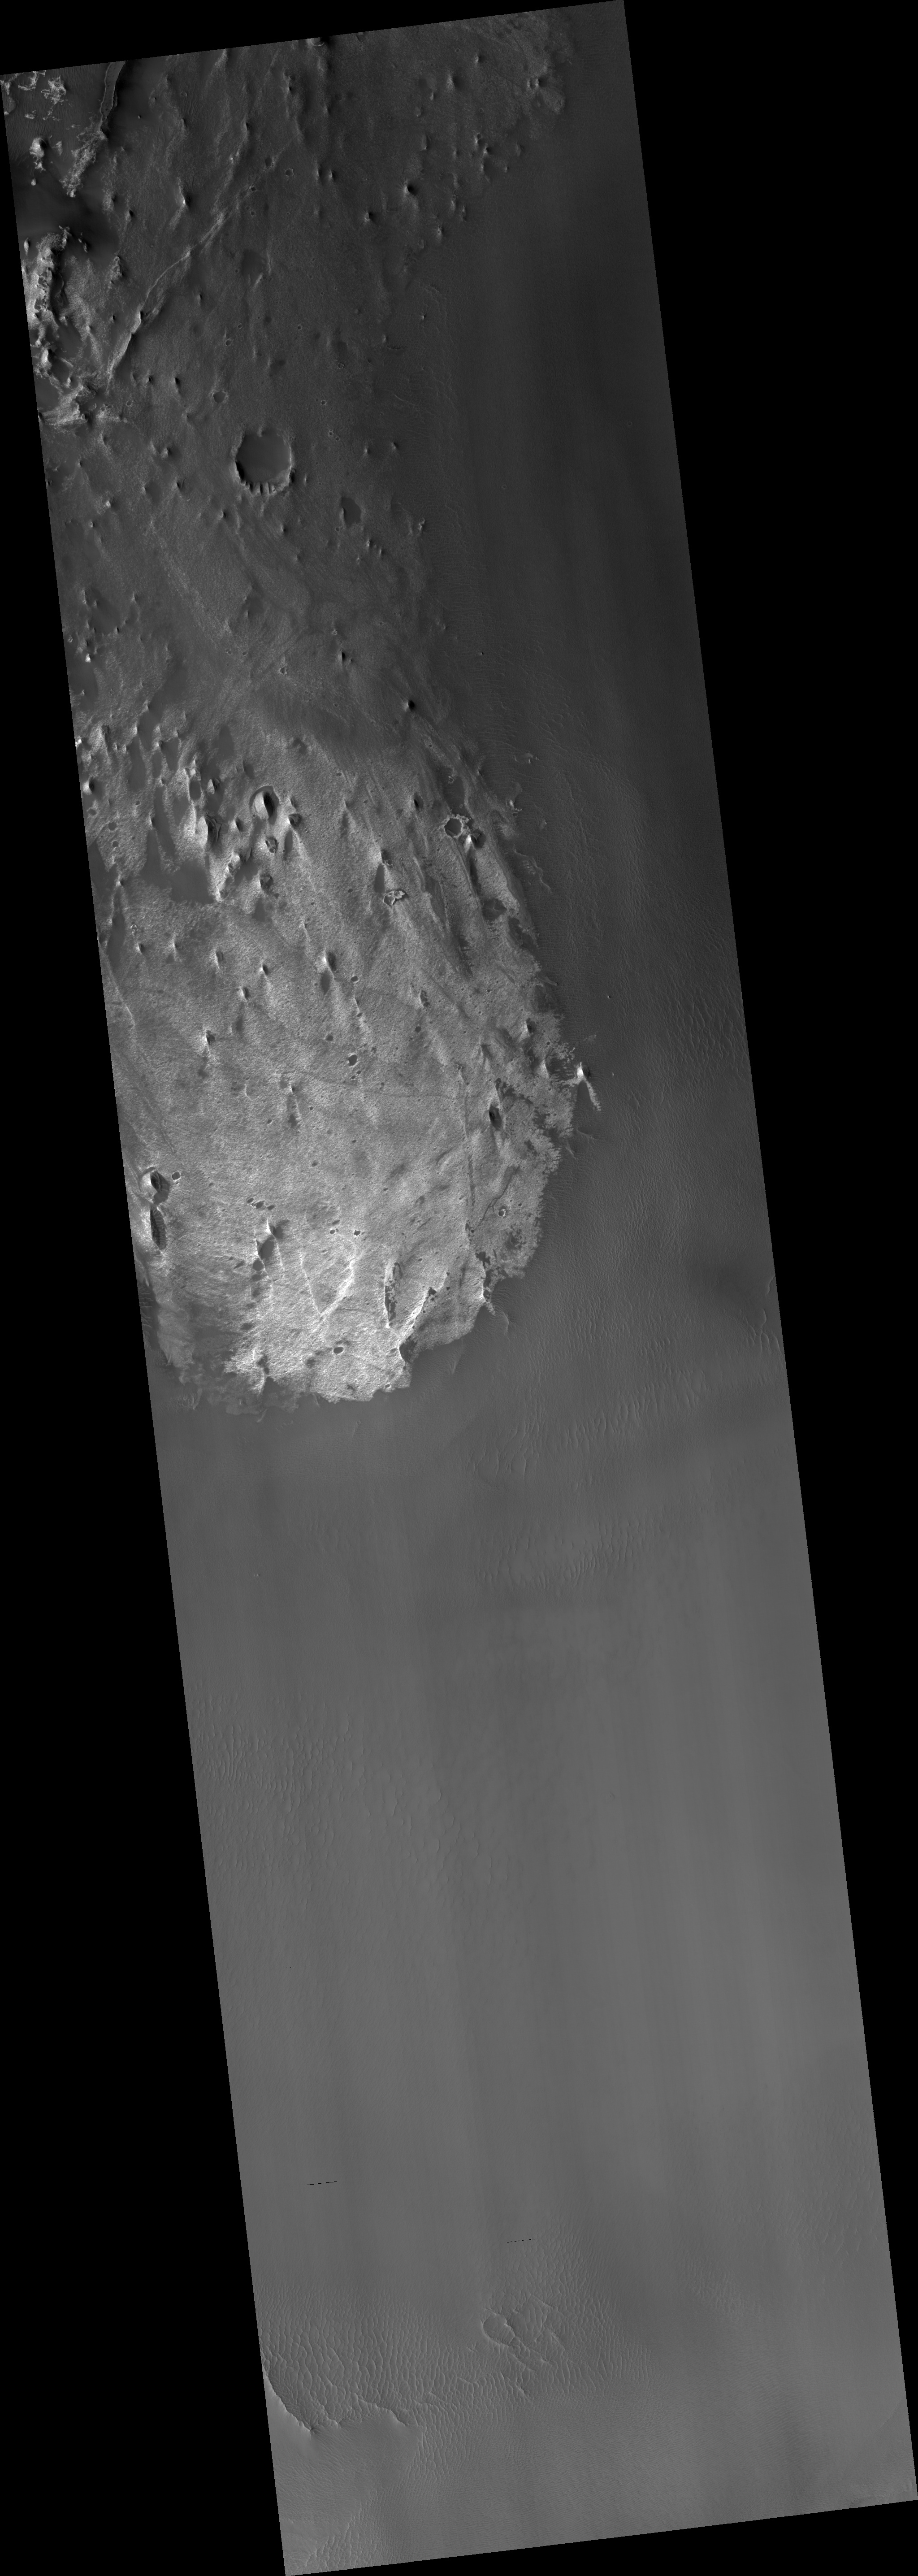

Proposed MSL Site in Juventae Chasma

HiRISE image (PSP_003368_1755) of proposed landing site for the Mars Science Laboratory (MSL) in Juventae Chasma.

Observation Toolbox
Acquisition date: 4 April 2007
Local Mars time: 3:34 PM
Degrees latitude (centered): -4.5°
Degrees longitude (East): 297.9°
Range to target site: 268.1 km (167.6 miles)
Original image scale range: 26.8 cm/pixel (with 1 x 1 binning) so objects ~80 cm across are resolved
Map-projected scale: 25 cm/pixel and north is up
Map-projection: EQUIRECTANGULAR
Emission angle: 5.5°
Phase angle: 59.1°
Solar incidence angle: 54°, with the Sun about 36° above the horizon
Solar longitude: 219.8°, Northern Autumn

NASA’s Jet Propulsion Laboratory, a division of the California Institute of Technology in Pasadena, manages the Mars Reconnaissance Orbiter for NASA’s Science Mission Directorate, Washington. Lockheed Martin Space Systems, Denver, is the prime contractor for the project and built the spacecraft. The High Resolution Imaging Science Experiment is operated by the University of Arizona, Tucson, and the instrument was built by Ball Aerospace and Technology Corp., Boulder, Colo.

Credit: NASA/JPL/Univ. of Arizona